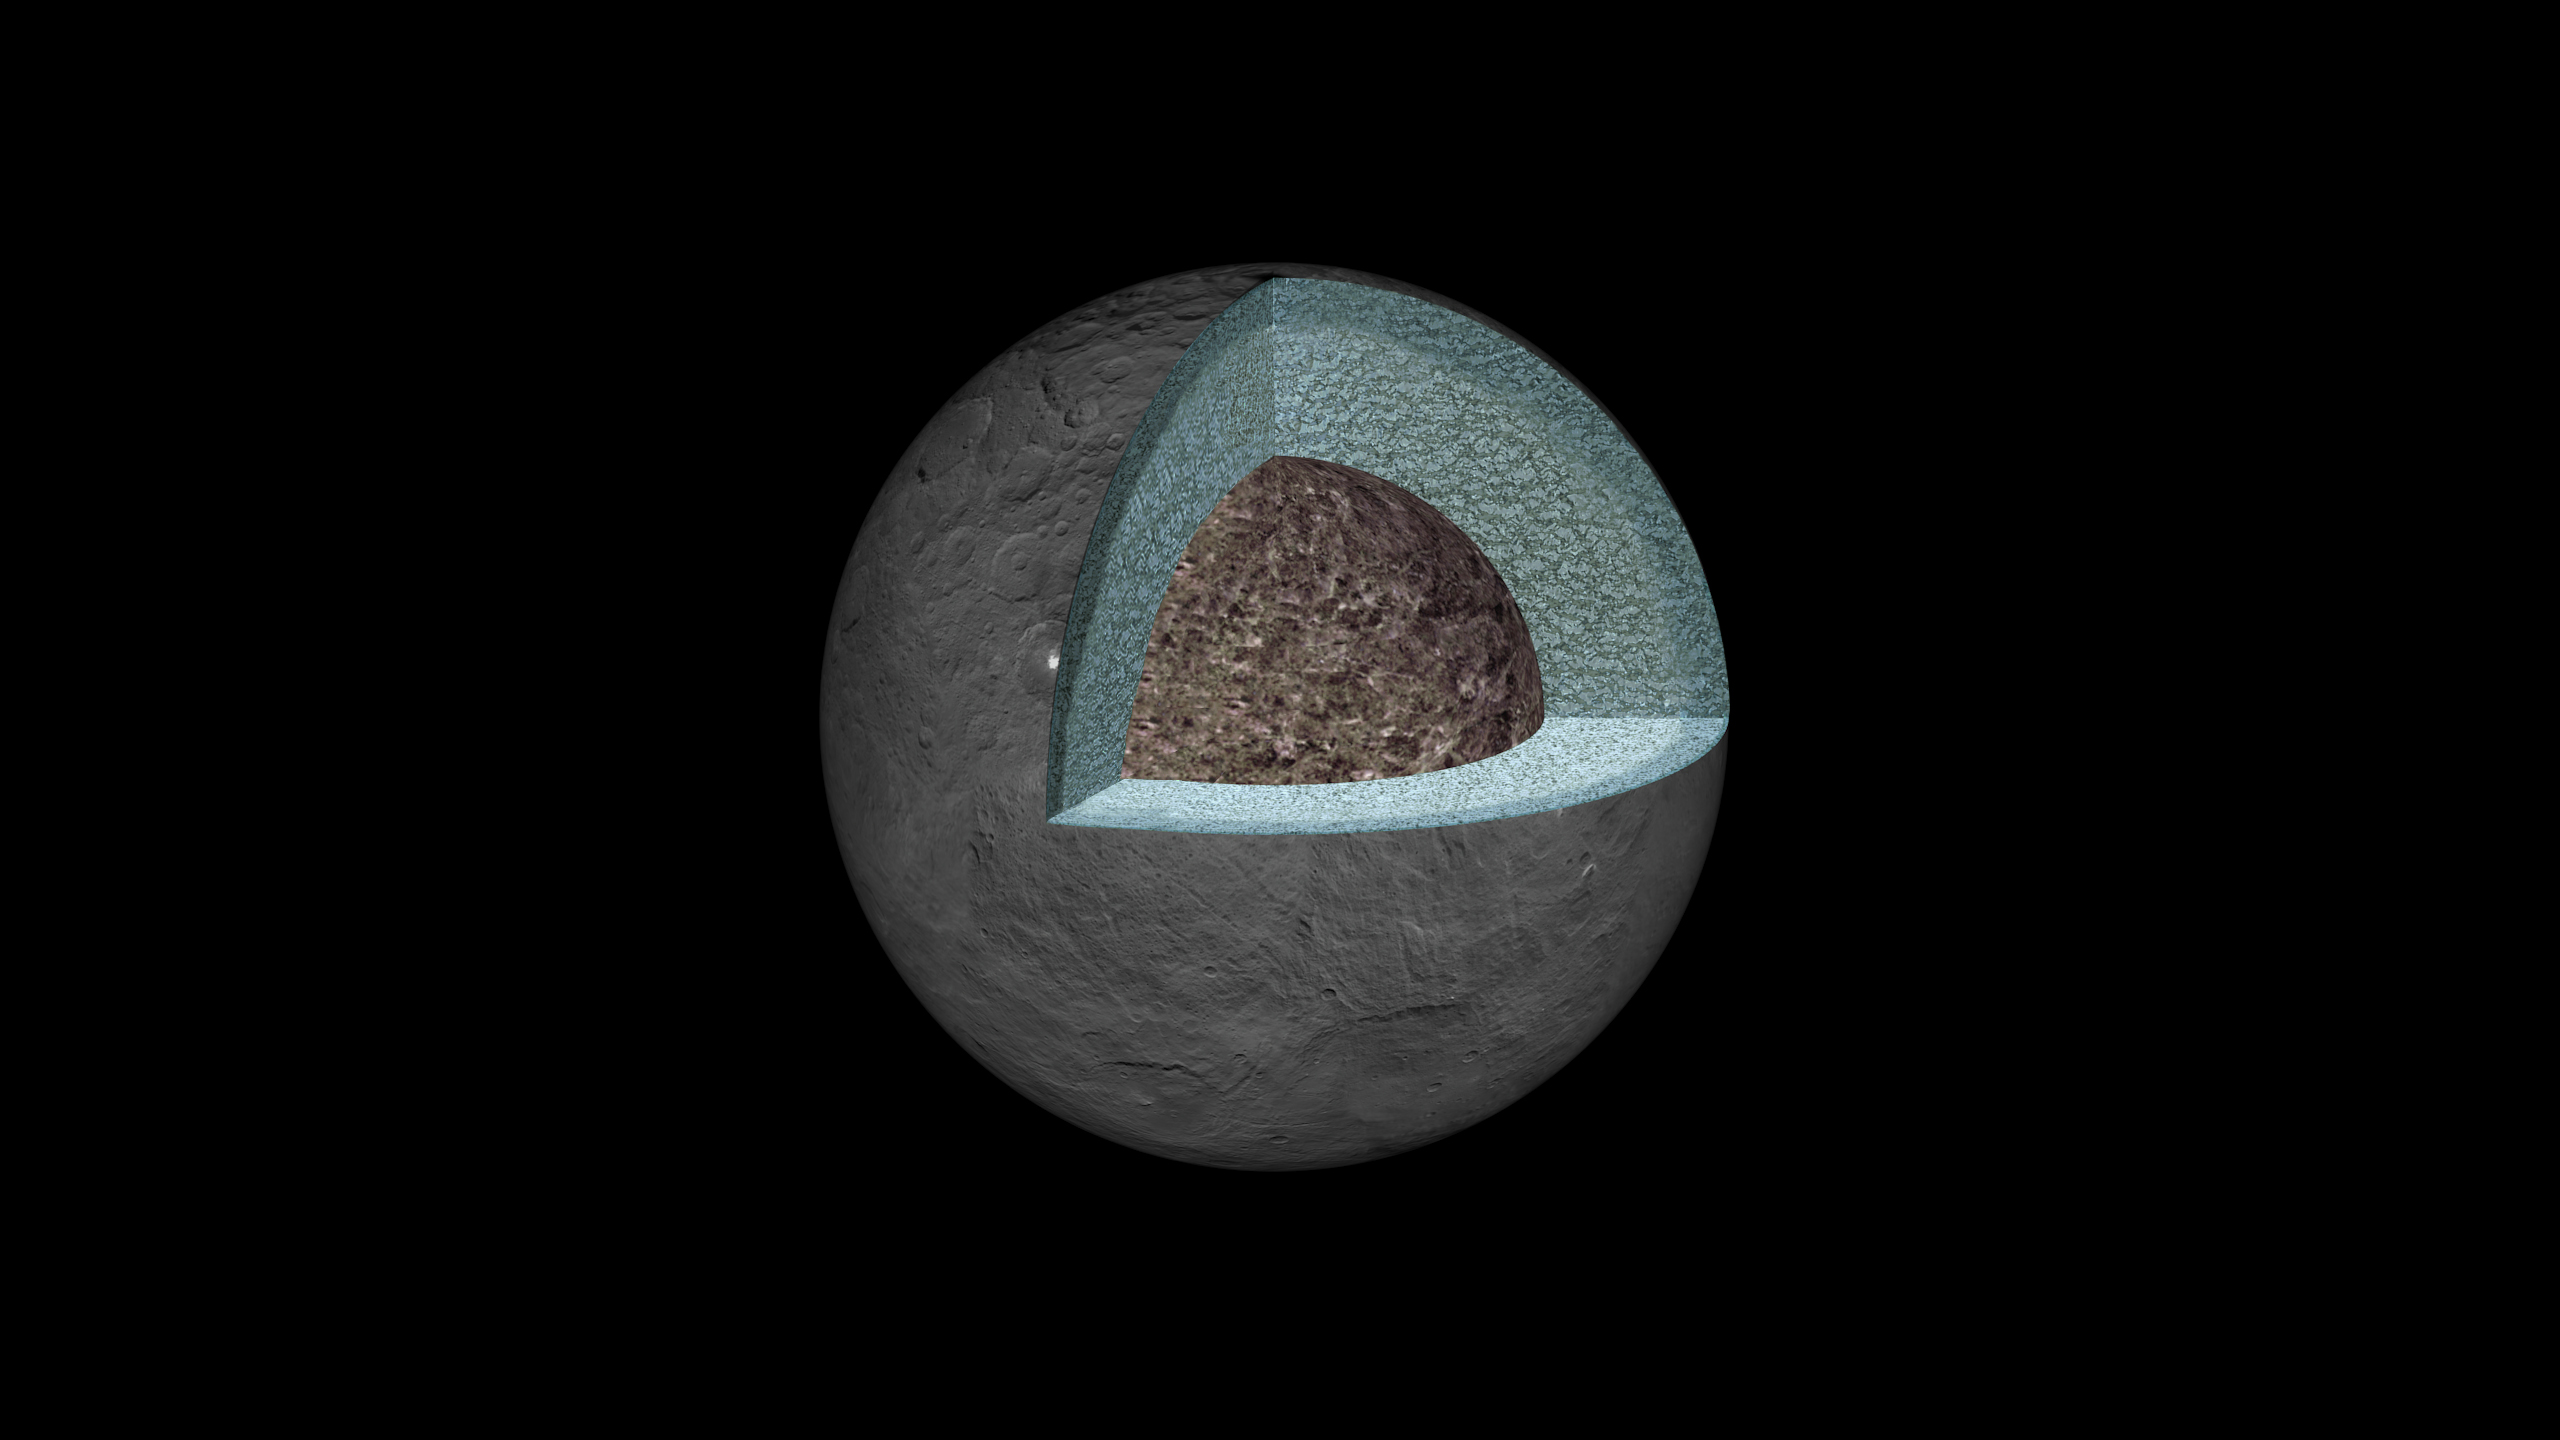

Interior Structure of Ceres (Artist’s Concept)

This artist’s concept shows a diagram of how the inside of Ceres could be structured, based on data about the dwarf planet’s gravity field from NASA’s Dawn mission.

Using information about Ceres’ gravity and topography, scientists found that Ceres is “differentiated,” which means that it has compositionally distinct layers at different depths. The densest layer is at the core, which scientists suspect is made of hydrated silicates. Above that is a volatile-rich shell, topped with a crust of mixed materials.

This research teaches scientists about what internal processes could have occurred during the early history of Ceres. It appears that, during a heating phase early in the history of Ceres, water and other light materials partially separated from rock. These light materials and water then rose to the outer layer of Ceres.

Dawn’s mission is managed by JPL for NASA’s Science Mission Directorate in Washington. Dawn is a project of the directorate’s Discovery Program, managed by NASA’s Marshall Space Flight Center in Huntsville, Alabama. UCLA is responsible for overall Dawn mission science. Orbital ATK, Inc., in Dulles, Virginia, designed and built the spacecraft. The German Aerospace Center, the Max Planck Institute for Solar System Research, the Italian Space Agency and the Italian National Astrophysical Institute are international partners on the mission team.

Credit: NASA/JPL-Caltech/UCLA/MPS/DLR/IDA